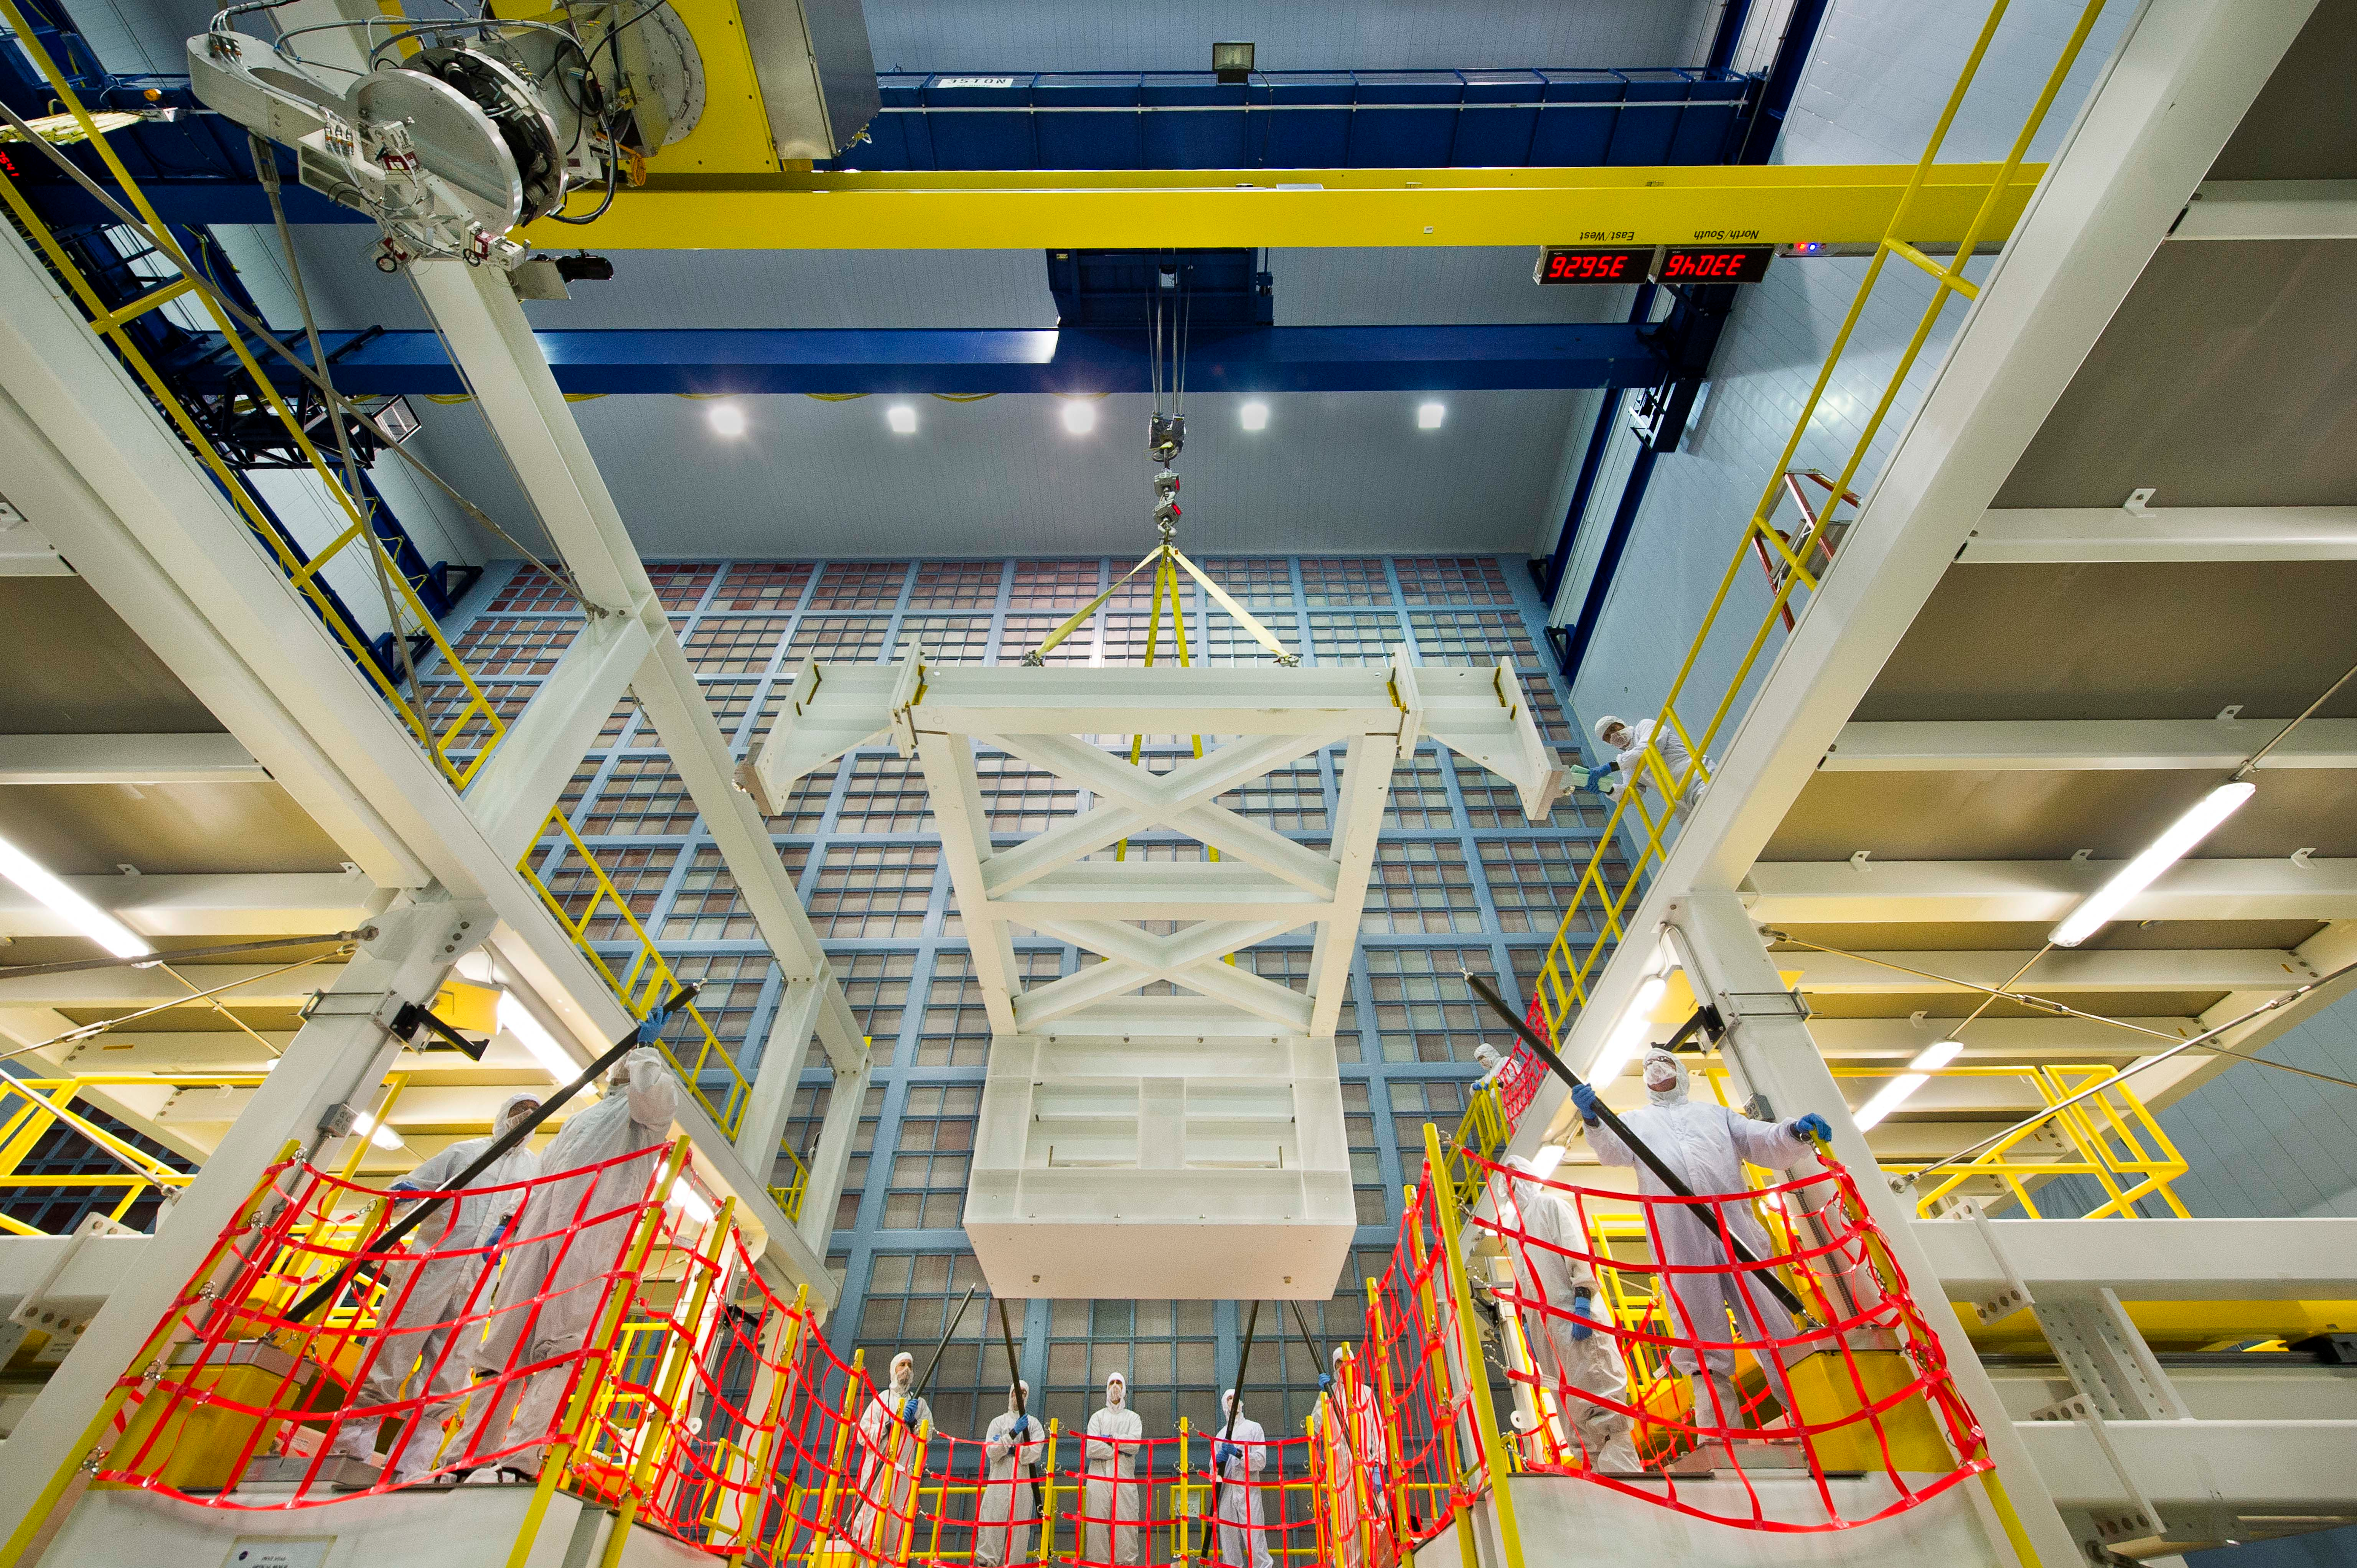

Dropping in on a Clean Room Webb Test

A crane in a clean room at NASA's Goddard Space Flight Center in Greenbelt, Md., lowers a test mass simulator (center of frame) onto the Ambient Optical Assembly Stand or AOAS to ensure it can support the James Webb Space Telescope's Optical Telescope Element during its assembly.

Credit: NASA/Chris Gunn